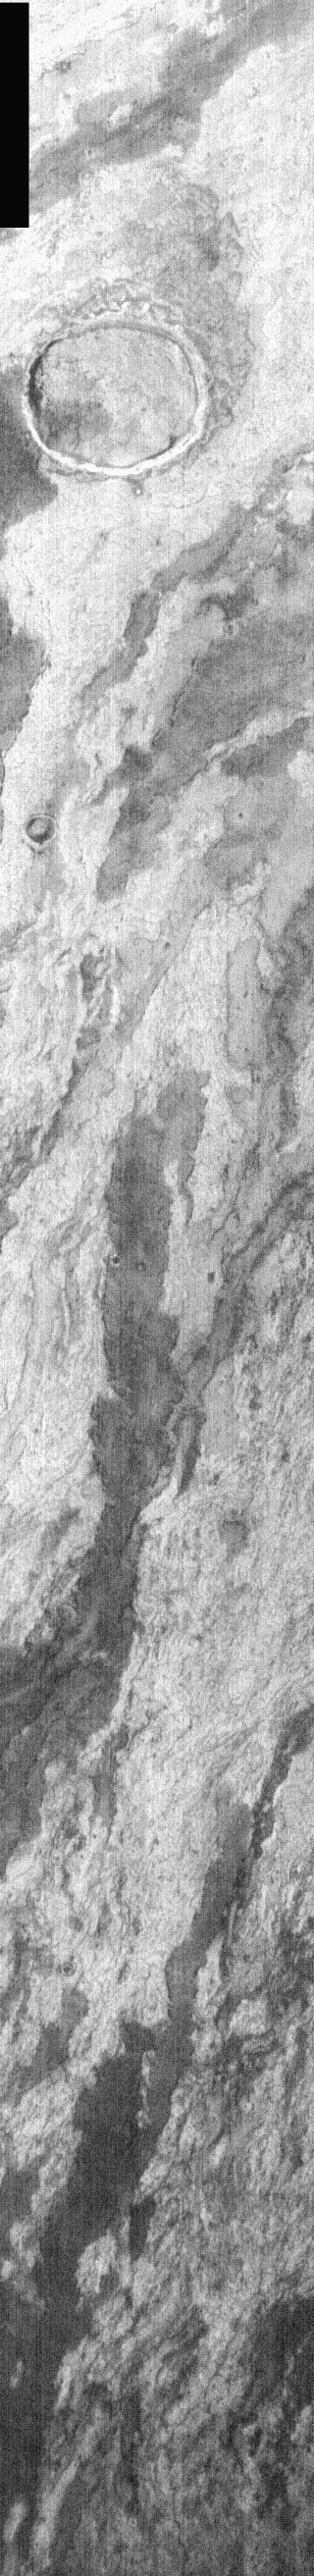

Filled Crater

The extensive set of layered lava flows seen in this nighttime IR image originated from Arsia Mons. Note the crater in the upper portion of the image that has been encircled and partially filled by the flows.

Image information: IR instrument. Latitude -7.1, Longitude 239.6 East (120.4 West). 100 meter/pixel resolution.

Note: this THEMIS visual image has not been radiometrically nor geometrically calibrated for this preliminary release. An empirical correction has been performed to remove instrumental effects. A linear shift has been applied in the cross-track and down-track direction to approximate spacecraft and planetary motion. Fully calibrated and geometrically projected images will be released through the Planetary Data System in accordance with Project policies at a later time.

NASA’s Jet Propulsion Laboratory manages the 2001 Mars Odyssey mission for NASA’s Office of Space Science, Washington, D.C. The Thermal Emission Imaging System (THEMIS) was developed by Arizona State University, Tempe, in collaboration with Raytheon Santa Barbara Remote Sensing. The THEMIS investigation is led by Dr. Philip Christensen at Arizona State University. Lockheed Martin Astronautics, Denver, is the prime contractor for the Odyssey project, and developed and built the orbiter. Mission operations are conducted jointly from Lockheed Martin and from JPL, a division of the California Institute of Technology in Pasadena.

Credit: NASA/JPL/Arizona State University